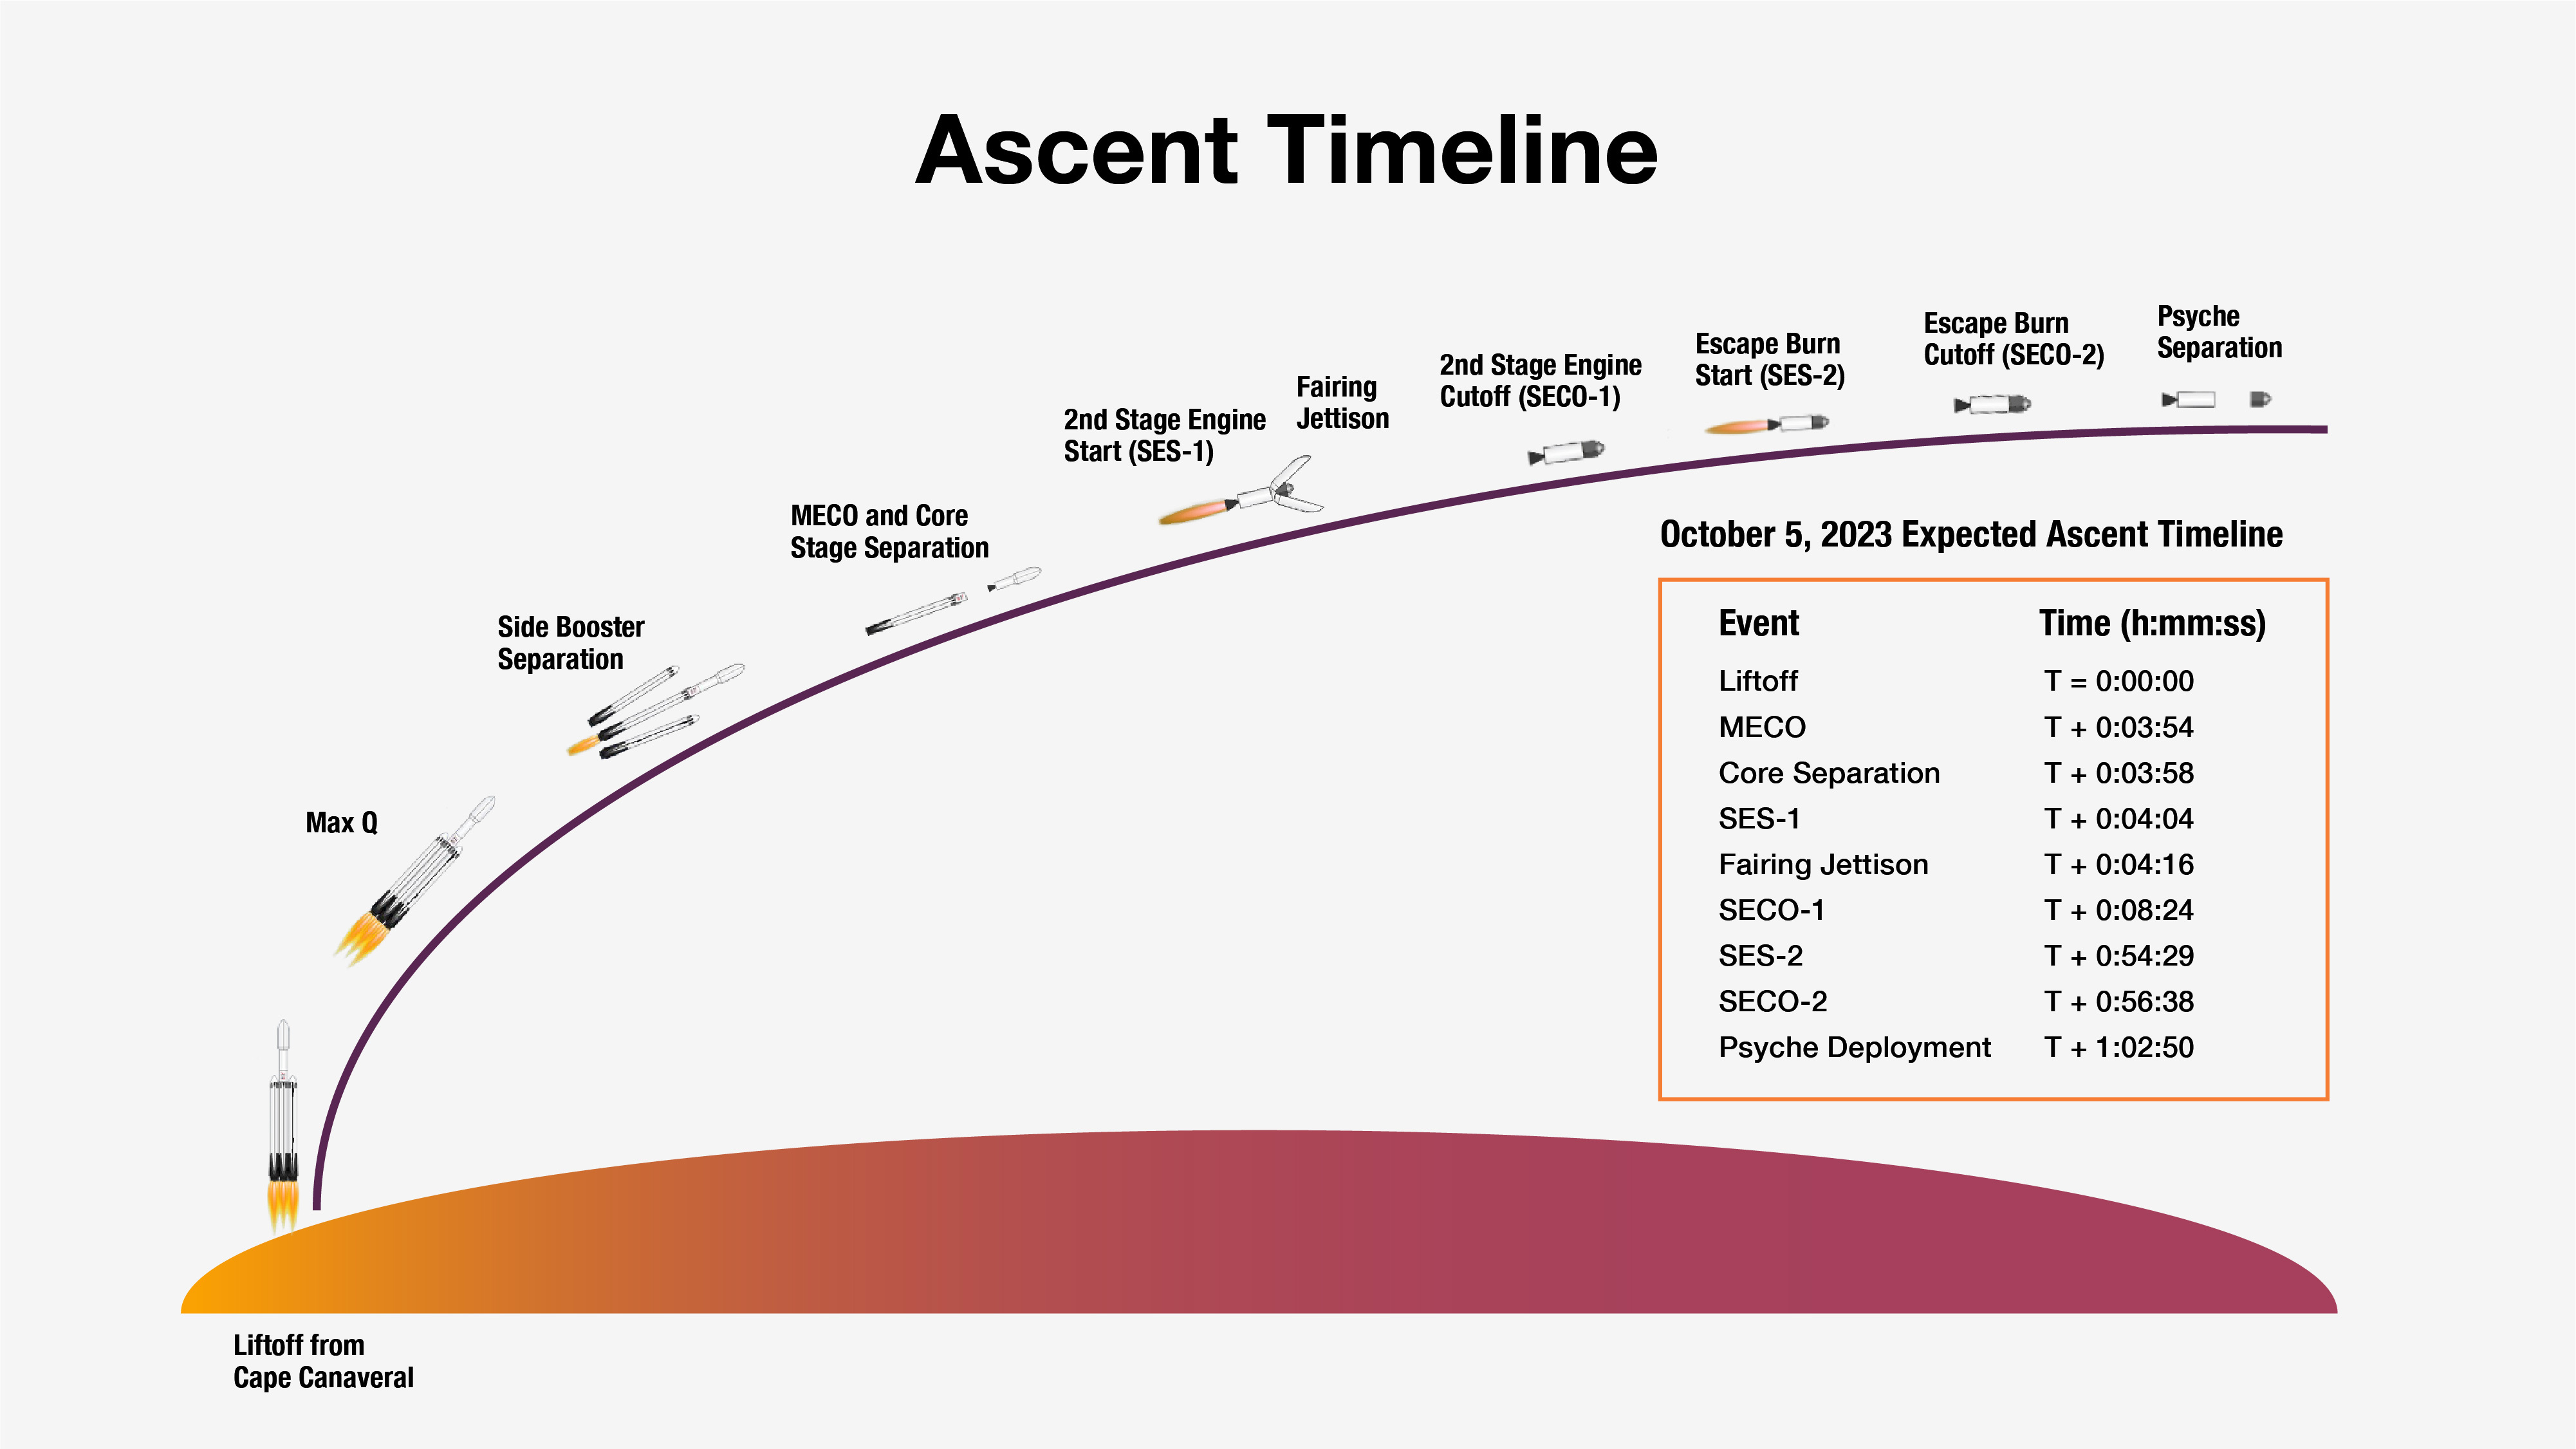

Psyche Launch Ascent Timeline

This graphic shows the expected timeline of milestones immediately following liftoff for NASA’s Psyche spacecraft if Psyche launches at the beginning of its launch period on Oct. 5, 2023. On that day, the elapsed time from liftoff through the milestones shown here will be about 1 hour, 3 minutes.

The actual times of milestones will differ slightly depending on the launch day, but Psyche’s separation from its rocket (“deployment”) is expected to occur a little over an hour after liftoff.

Psyche is the first in a series of scientific missions from NASA and its partners to be launched on a SpaceX Falcon Heavy rocket.

Arizona State University leads the Psyche mission. A division of Caltech in Pasadena, NASA’s Jet Propulsion Laboratory is responsible for the mission’s overall management, system engineering, integration and test, and mission operations. Maxar Technologies in Palo Alto, California, provided the high-power solar electric propulsion spacecraft chassis.

JPL also is providing a technology demonstration instrument called Deep Space Optical Communications that will fly on Psyche in order to test high-data-rate laser communications that could be used by future NASA missions.

Psyche is the 14th mission selected as part of a NASA’s Discovery Program, managed by the agency’s Marshall Space Flight Center in Huntsville, Alabama. NASA’s Launch Services Program, based at the Kennedy Space Center, is managing the launch service.

Credit: NASA/JPL-Caltech